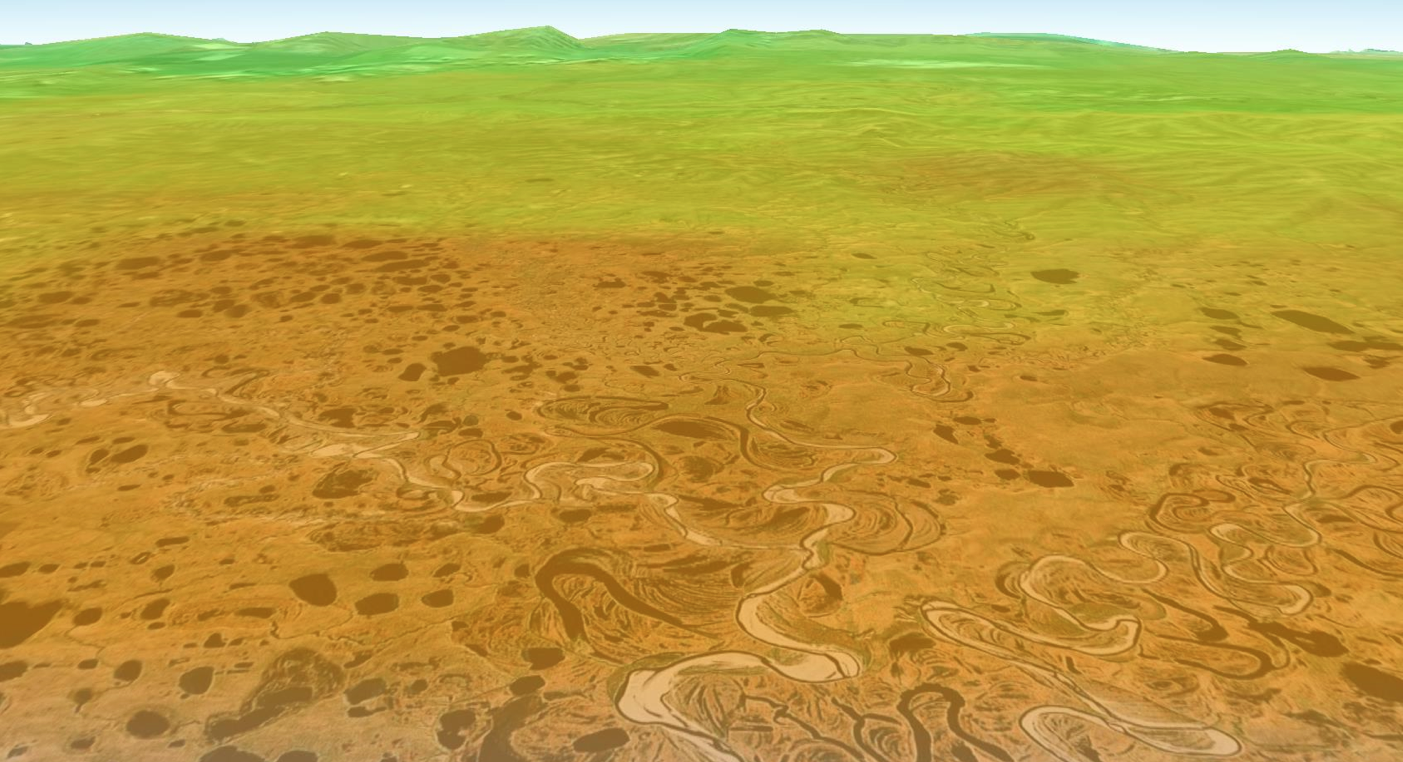

NASA Finds Sea Ice Driving Arctic Air Pollutants (Alaskan North Slope)

Bromine explosion on March 13, 2008 across the Alaskan North Slope looking south toward the Brooks Range at the horizon, which blocked the bromine from going further south into the Alaskan interior. The bromine explosion is depicted in the foreground by the red-orange areas, while the green shades at high altitudes on the Brooks Range represent areas where there was no increase in bromine.

The bromine measurements are from the Global Ozone Monitoring Experiment-2 (GOME-2) instrument aboard the MetOp-A satellite. GOME-2 is developed by the German Aerospace Center (DLR). MetOp-A is operated by the European Organization for the Exploitation of Meteorological Satellites (EUMETSAT).

A team from the United States, Canada, Germany, and the United Kingdom, led by Son Nghiem of NASA’s Jet Propulsion Laboratory in Pasadena, Calif., produced the study, which has been accepted for publication in the Journal of Geophysical Research- Atmospheres. The team combined data from six NASA, European Space Agency and Canadian Space Agency satellites; field observations and a model of how air moves in the atmosphere to link Arctic sea ice changes to bromine explosions over the Beaufort Sea, extending to the Amundsen Gulf in the Canadian Arctic. JPL is managed for NASA by the California Institute of Technology in Pasadena.

Credit: NASA/JPL-Caltech/University of Bremen